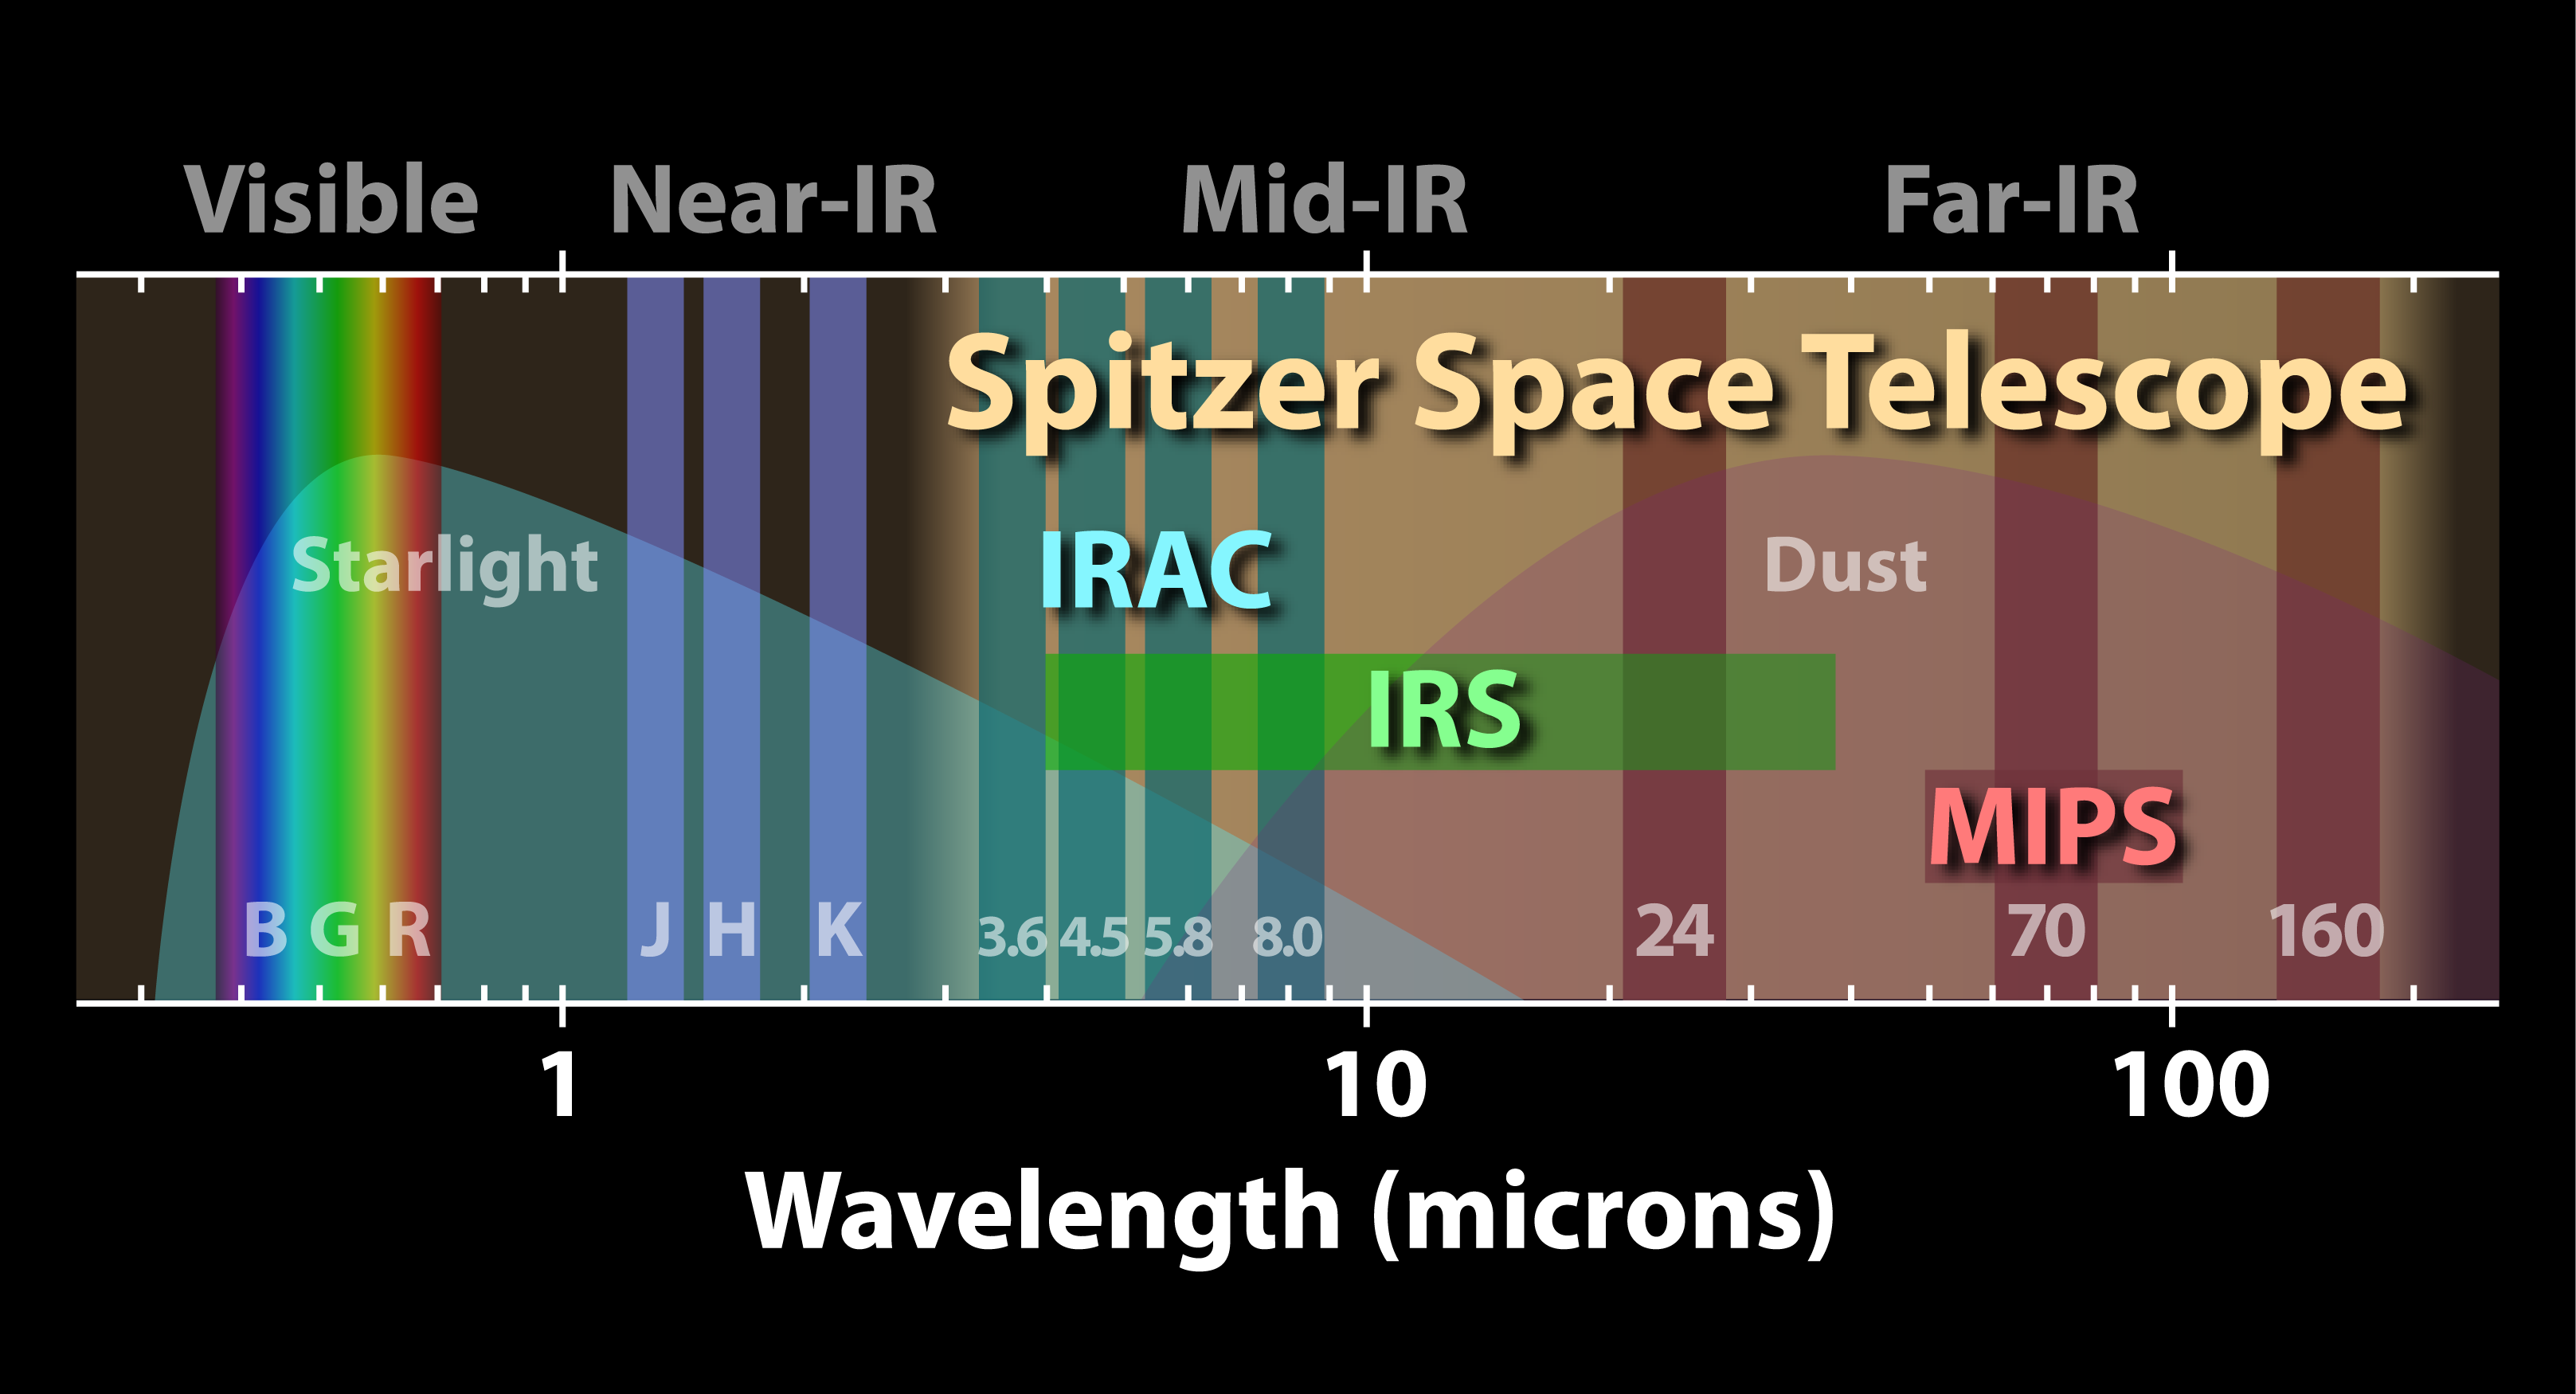

The Spitzer Space Telescope Spectrum

NASA's Spitzer Space Telescope is an infrared eye onto the universe. This diagram illustrates just where Spitzer's vision extends in the spectrum of light, shown as a horizontal band.Vertical bars indicate the different regions of the electromatic spectrum. On the left is the visible spectrum, covering the extent of human vision. Next are the J, H, and K bands commonly used by ground-based infared observatories. On the right are the wavelengths spanned by Spitzer's detectors. The Spitzer Space Telescope's three science instruments operate in the mid- to far-infrared between 3 and 160 microns.The Infrared Array Camera (IRAC) takes images at four fixed wavelenths ranging from 3.6 to 8.0 microns.The Infrared Spectrograph (IRS) has four modules that break light into a spectrum of infrared colors, much like a prism. These detectors range from 5.3 to 40 microns.The Multiband Imaging Photometer for Spitzer (MIPS) takes images at three fixed wavelengths ranging from 24 to 160 microns. MIPS can also function as a spectrograph in the range of 50 to 100 microns.Two primary sources of light in the universe are stars and dust. The background of the diagram shows the relative influences due to starlight and dust across the spread of the infrared spectrum. While Spitzer's shortest wavelength detectors detect starlight, the radiation from dust dominates through the rest of the longer wavelengths.Visible light and the J, H, and K near infrared bands can be seen from the ground, but the atmosphere blocks observations at longer wavelengths. Spitzer's vantage point in space provides a unique platform from which to explore the far infrared universe.

Credit: Courtesy NASA/JPL-Caltech